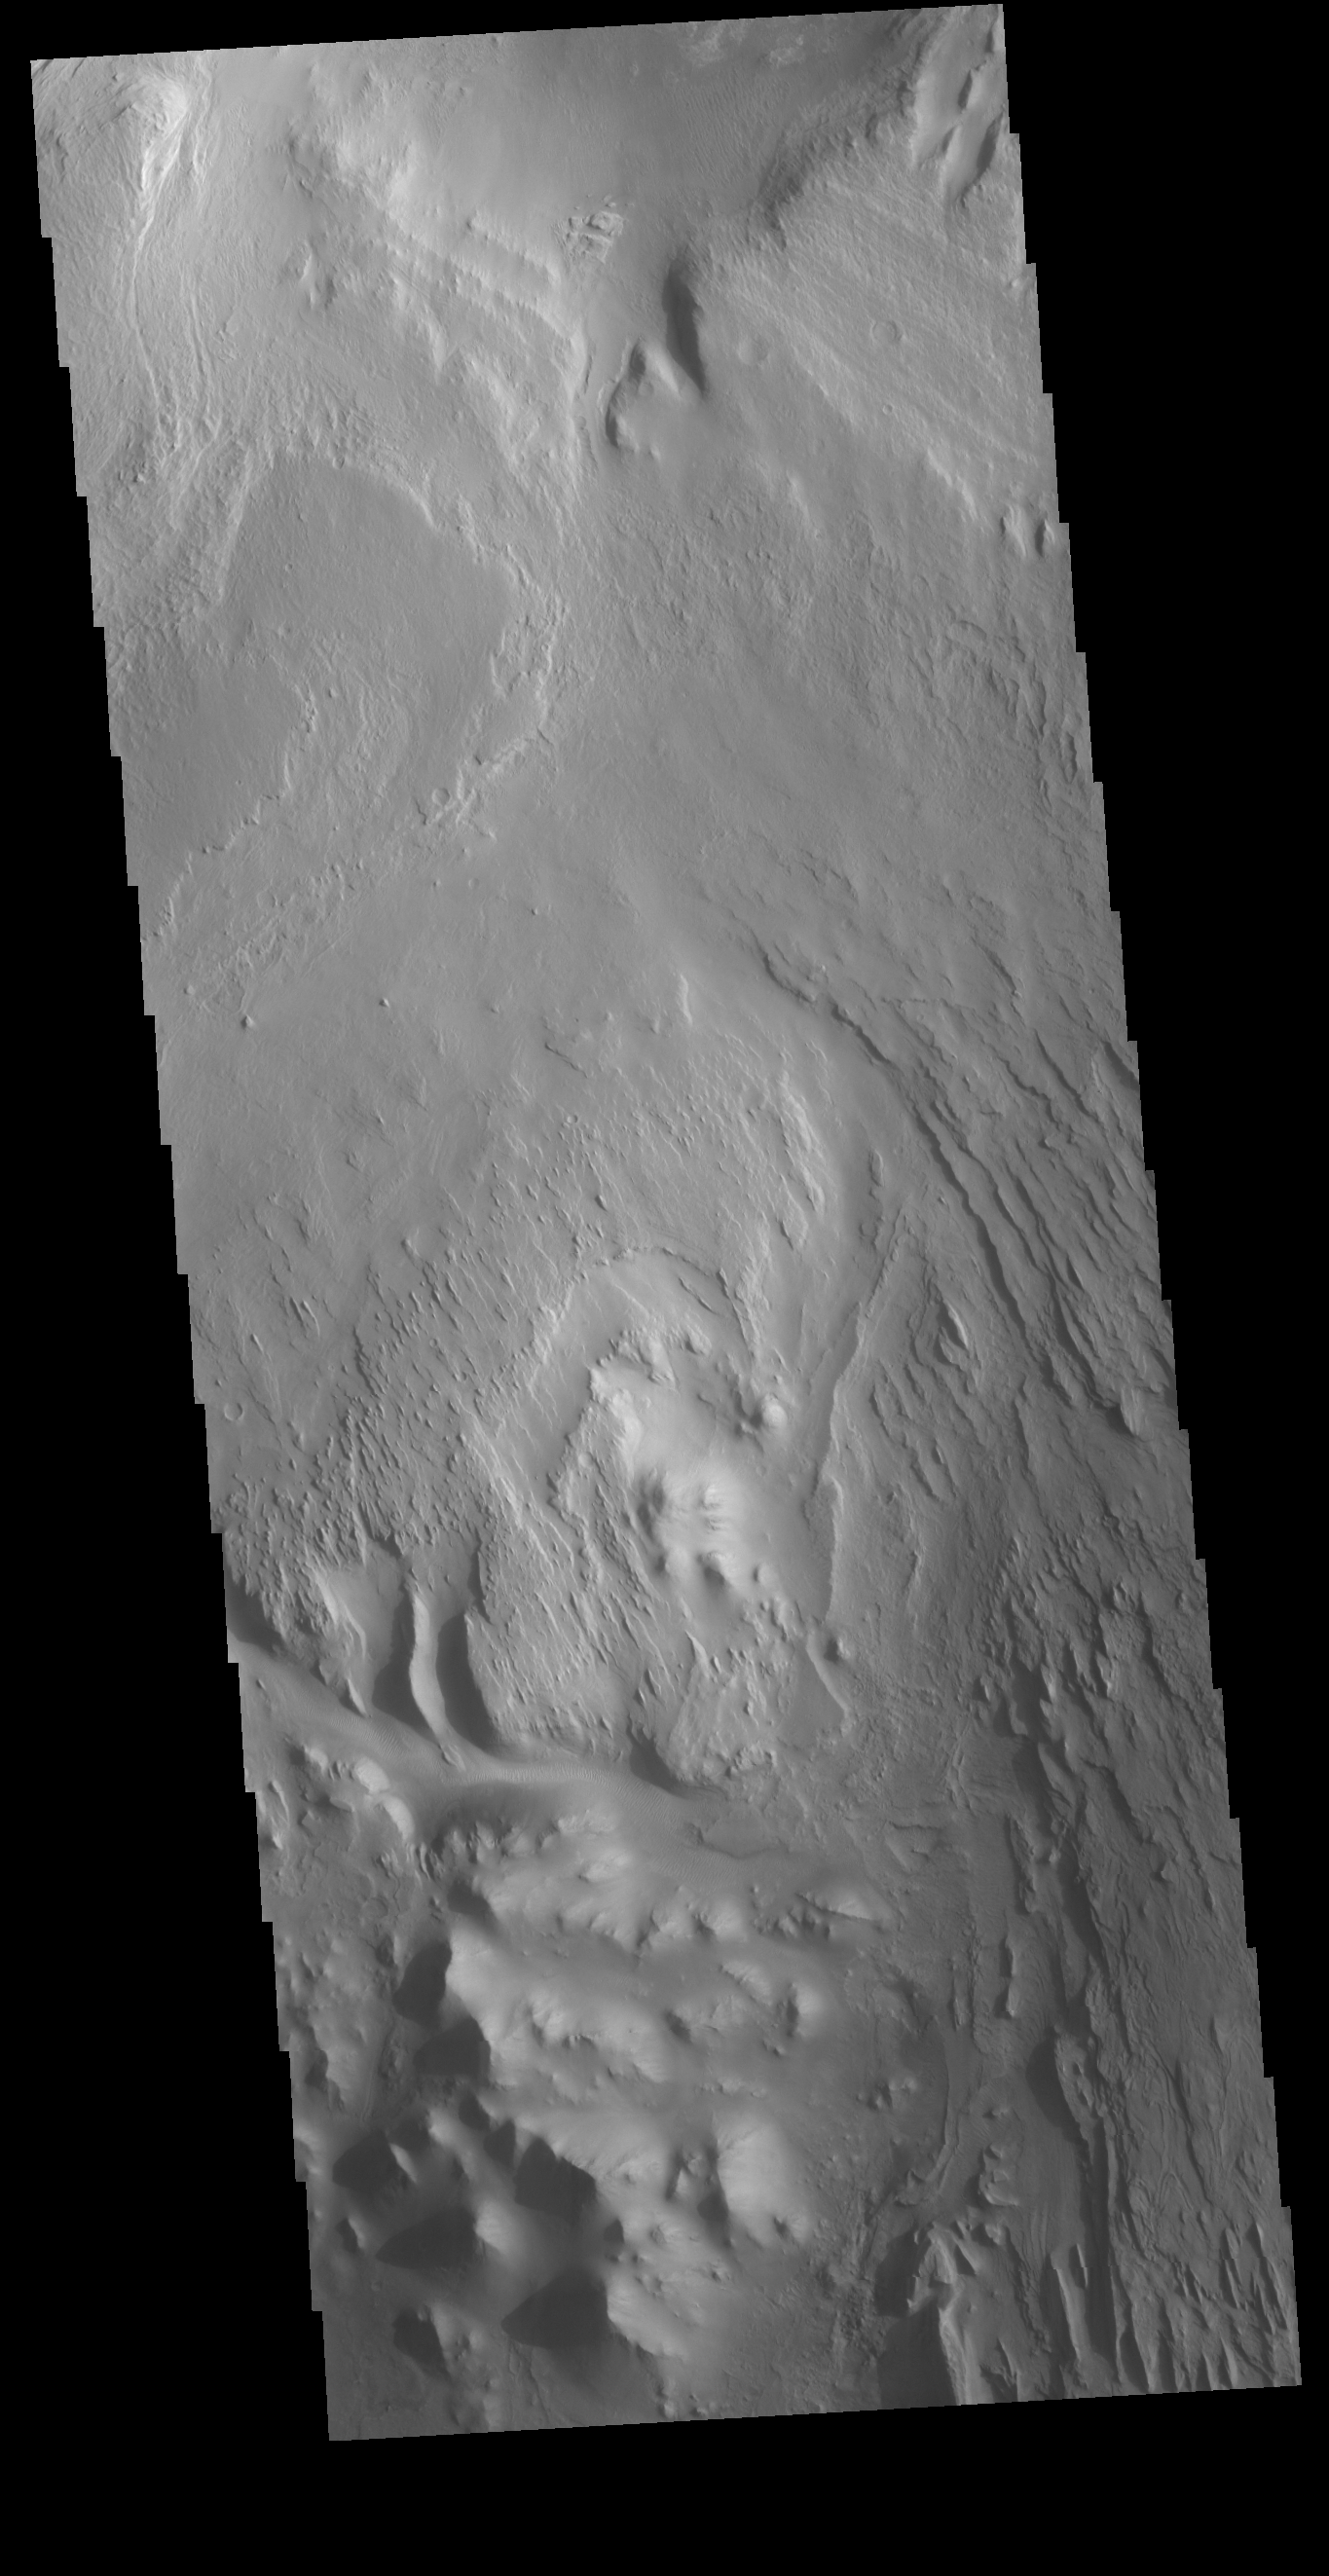

Gale Crater

While far from the rover, this VIS image of Gale Crater covers the same central layered deposit that Curiosity is studying. The linear ridges are the result of wind action eroding the material.

Credit: NASA/JPL-Caltech/ASU